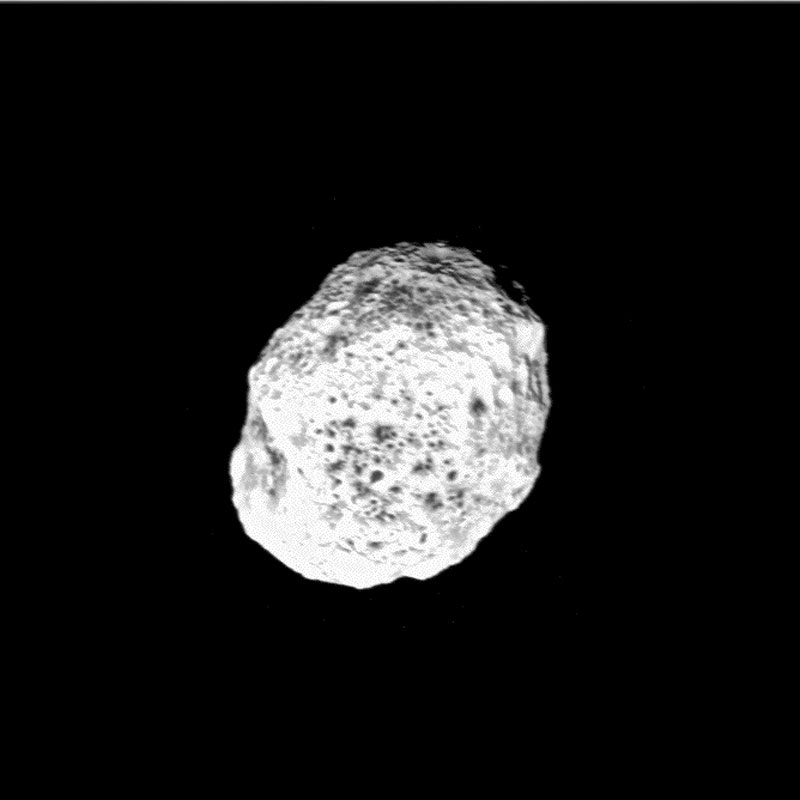

Encountering Hyperion (Movie)

Quick Time Movie for PIA06243 Cassini’s First Close Brush with Hyperion (Animation)

This movie sequence provides the record of Cassini’s first close brush with Hyperion, Saturn’s chaotically tumbling moon. As the spacecraft whizzes past, Hyperion’s unusual shape is most apparent. The jagged outlines are indicators of large impacts chipping away at Hyperion’s shape as a sculptor does to marble.

Hyperion’s unusual dimensions are 328 by 260 by 214 kilometers (204 by 162 by 132 miles).

These Cassini images are the best views yet of one of the large, low-density objects that orbit Saturn. Hyperion is close to the size limit where, like a child compacting a snowball, internal pressure due to the moon’s gravity will begin to crush weak materials like ice, closing pore spaces and eventually creating a more spherical shape.

However, this moon has a very irregular shape and preliminary estimates of its density show that it is only about 60 percent as dense as solid water ice. This suggests that much of its interior (40 percent or more) must be empty space.

The low density further suggests that Hyperion is mostly made of water ice, with a low rock and metal content. If the moon had significant higher density components, its implied porosity would be significantly higher than 50 percent. The dark material on the surface is therefore likely a minor component, possibly originating from impacts of dark material, as seen on Iapetus.

Hyperion’s elliptical orbit and irregular shape influence its chaotic tumbling. Further, because it is in a resonance orbit with the giant moon Titan, impact debris ejected with sufficient energy does not come to rest again on Hyperion. Instead, debris is tugged gravitationally into Titan’s orbit, where it impacts the large smoggy moon.

This series of 25 images was taken over a period of nearly two and a half days, between June 9 and June 11, 2005, as Cassini’s orbit took it close to Hyperion.

Cassini will have one close, targeted flyby of Hyperion on September 26, 2005.

At the beginning of the movie Cassini was approximately 815,000 kilometers (506,000 miles) from Hyperion; at the end, the spacecraft was 327,000 kilometers (203,000 miles) distant. The closest image was acquired from a distance of 168,000 kilometers (104,000 miles). The images were taken using the narrow-angle camera and a spectral filter sensitive to ultraviolet wavelengths centered at 338 nanometers. Image scale ranges from 5 kilometers (3 miles) per pixel at most distant to 1 kilometer (0.6 mile) at best. The images have been enhanced to improve the visibility of surface features.

A stereo (3D) version of the image from this encounter is also available (see PIA06244).

The Cassini-Huygens mission is a cooperative project of NASA, the European Space Agency and the Italian Space Agency. The Jet Propulsion Laboratory, a division of the California Institute of Technology in Pasadena, manages the mission for NASA’s Science Mission Directorate, Washington, D.C. The Cassini orbiter and its two onboard cameras were designed, developed and assembled at JPL. The imaging team is based at the Space Science Institute, Boulder, Colo.

Credit: NASA/JPL/Space Science Institute